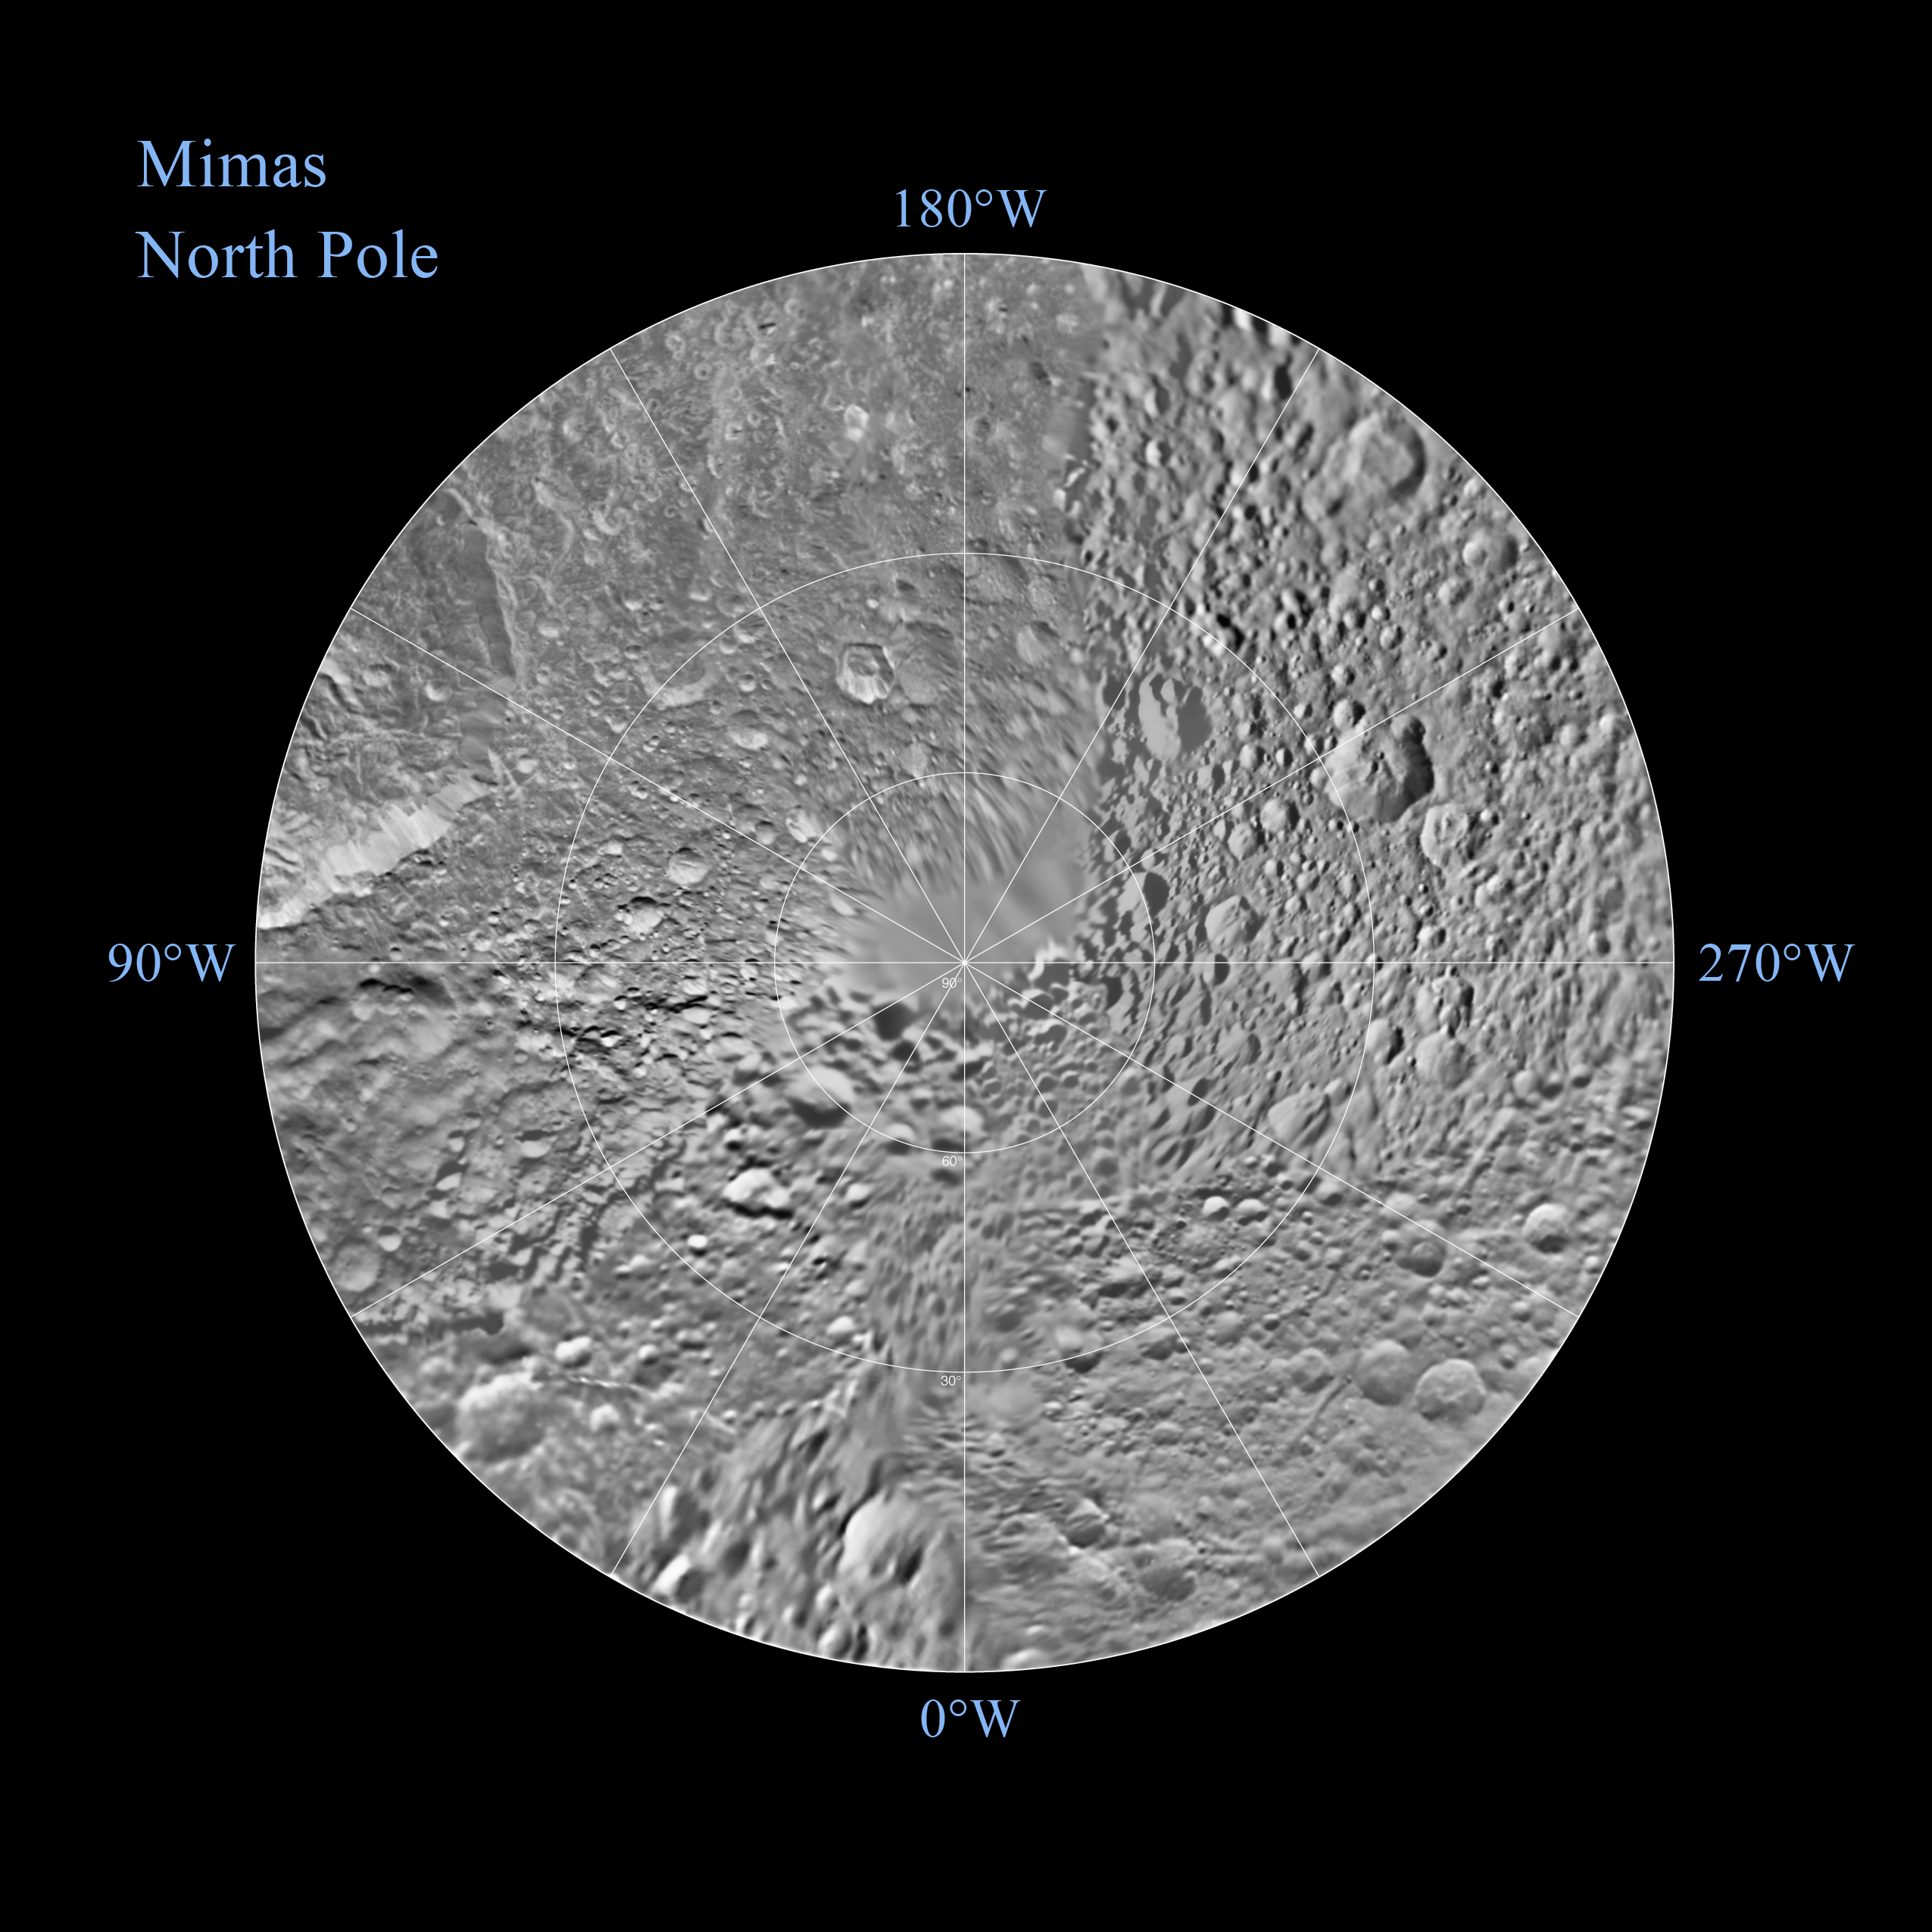

Mimas Northern Polar Maps – February 2010

Non-annotated Image

The northern hemisphere of Saturn’s moon Mimas is seen in these polar stereographic maps, mosaicked from the best-available Cassini and Voyager images.

Each map is centered on one of the poles, and surface coverage extends to the equator. Grid lines show latitude and longitude in 30-degree increments. The scale in the full-size versions of these maps is 216 meters (710 feet) per pixel. The resolution of the map is 16 pixels per degree. The mean radius of Mimas used for projection of these maps is 198.2 kilometers (123.2 miles).

The Cassini-Huygens mission is a cooperative project of NASA, the European Space Agency and the Italian Space Agency. JPL manages the mission for the Science Mission Directorate at NASA Headquarters in Washington. The Cassini orbiter and its two onboard cameras were designed, developed and assembled at JPL. The imaging team is based at the Space Science Institute, Boulder, Colo.

Credit: NASA/JPL/Space Science Institute